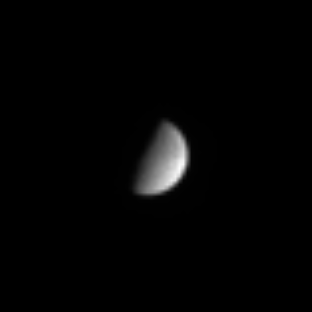

Tethys Magnified

Cassini sighted the far-off icy moon Tethys as it headed back toward Saturn in its long, looping first orbit of the planet. A faint hint of detail on the moon’s cratered surface is visible here. Tethys was discovered by Giovanni Cassini, for whom the spacecraft was named. Its diameter is 1,060 kilometers (659 miles) across.

The image was taken in visible light with the Cassini spacecraft narrow angle camera on Sept. 9, 2004, at a distance of 8.8 million kilometers (5.5 million miles) from Tethys and at a Sun-Tethys-spacecraft, or phase, angle of 81 degrees. The image scale is 53 kilometers (33 miles) per pixel. The image was magnified by a factor of four and contrast enhanced to aid visibility.

The Cassini-Huygens mission is a cooperative project of NASA, the European Space Agency and the Italian Space Agency. The Jet Propulsion Laboratory, a division of the California Institute of Technology in Pasadena, manages the Cassini-Huygens mission for NASA’s Office of Space Science, Washington, D.C. The Cassini orbiter and its two onboard cameras, were designed, developed and assembled at JPL. The imaging team is based at the Space Science Institute, Boulder, Colo.

Credit: NASA/JPL/Space Science Institute